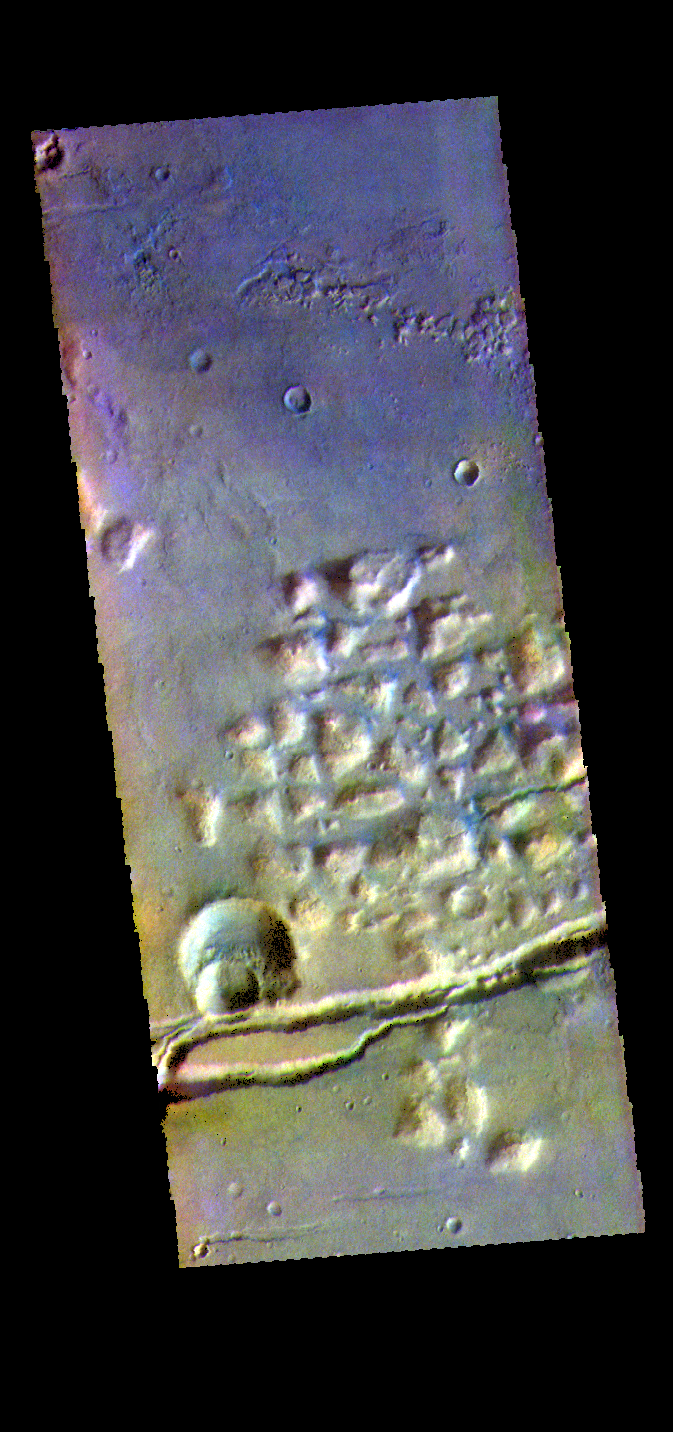

Gorgonum Chaos – False Color

The THEMIS VIS camera contains 5 filters. The data from different filters can be combined in multiple ways to create a false color image. These false color images may reveal subtle variations of the surface not easily identified in a single band image. Today’s false color image shows part of Gorgonum Chaos. The linear depression at the bottom of the image are part of Sirenum Fossae. Gorgonum Chaos is located in Terra Sirenum.

Credit: NASA/JPL-Caltech/ASU